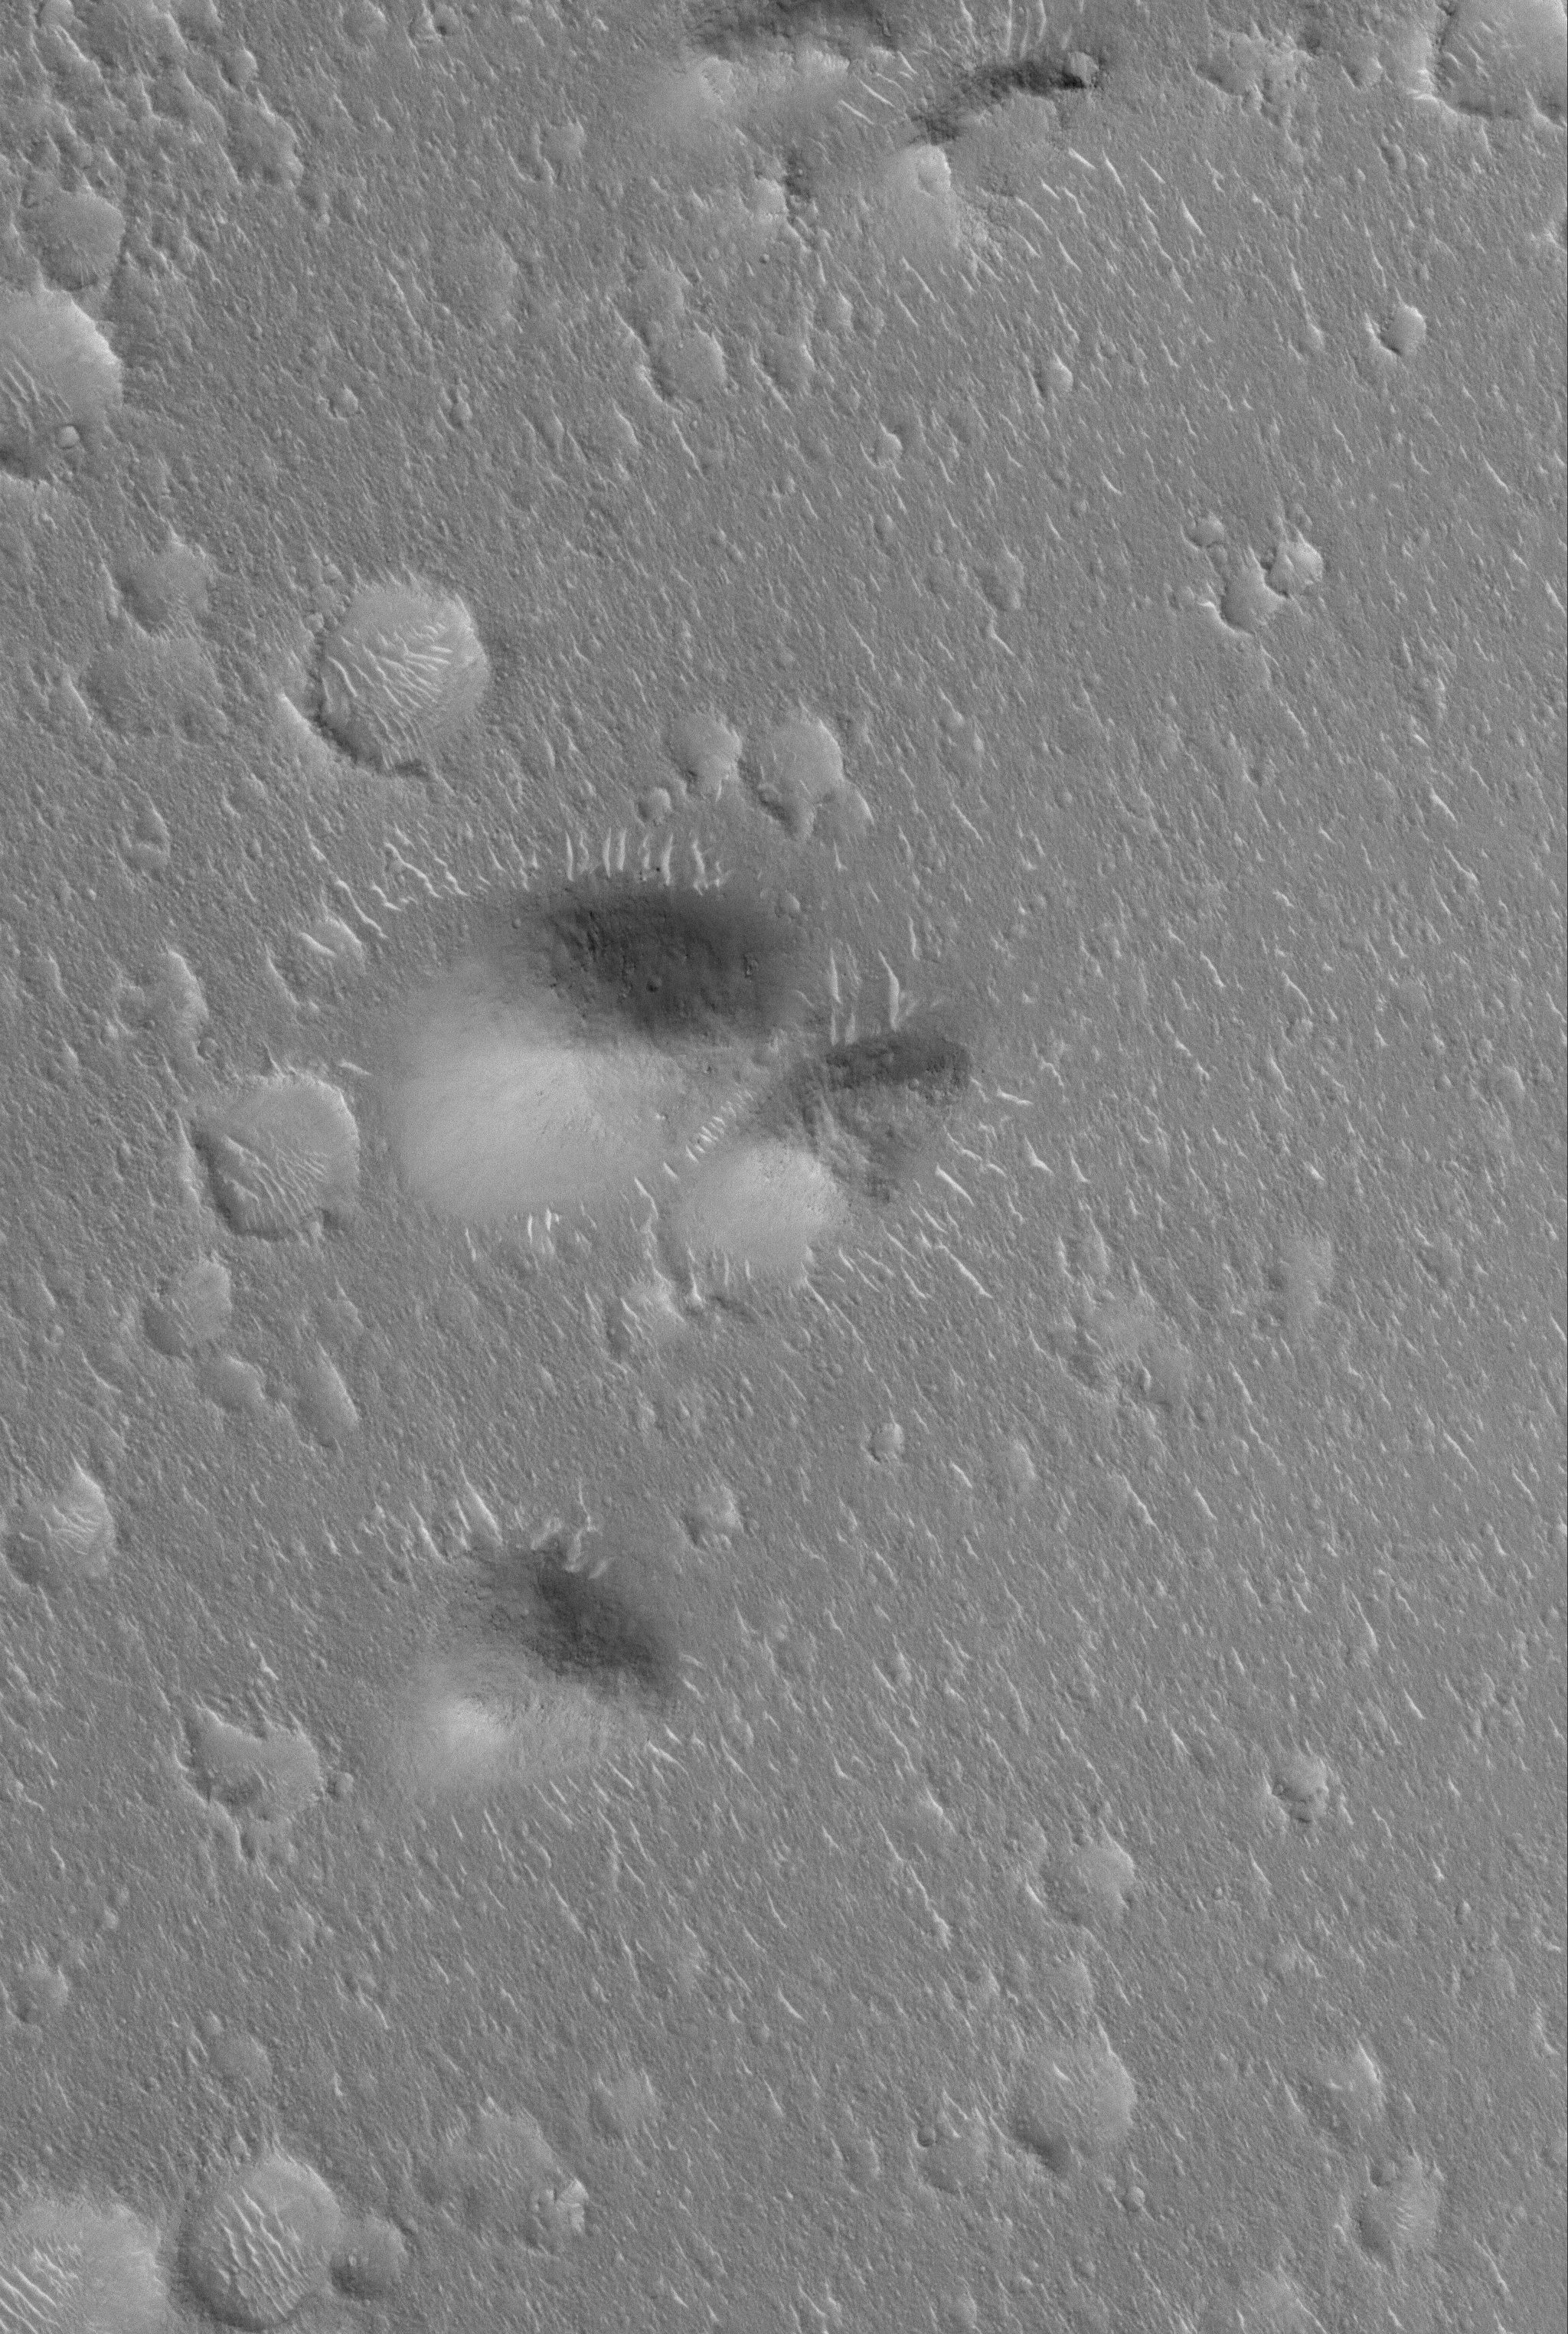

Isidis Landforms

18 February 2006
This Mars Global Surveyor (MGS) Mars Orbiter Camera (MOC) image shows a group of rounded hills surrounded by a vast, cratered plain in northeastern Isidis Planitia.

Location near: 16.8°N, 262.5°W
Image width: ~3 km (~1.9 mi)
Illumination from: lower left
Season: Northern Winter

Credit: NASA/JPL/Malin Space Science Systems